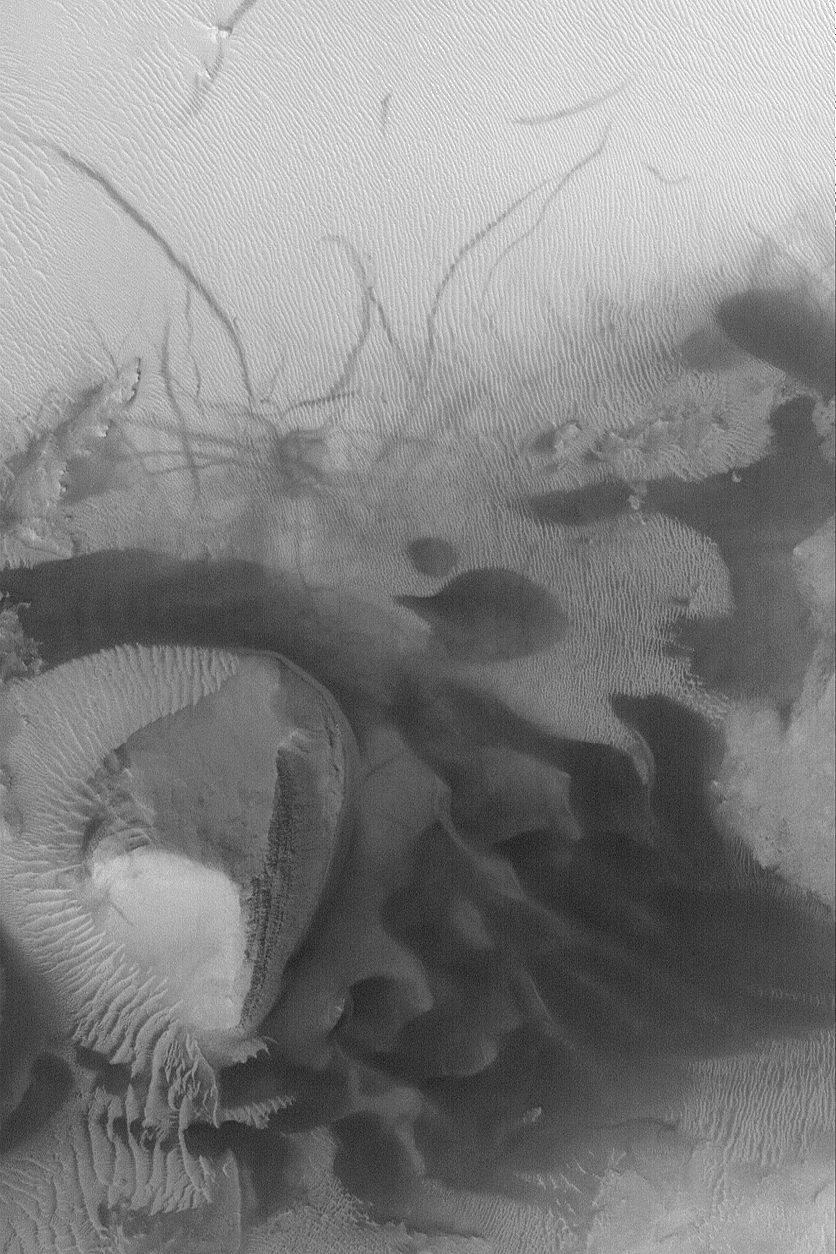

Dunes and Dust Devil Tracks

22 August 2004
This Mars Global Surveyor (MGS) Mars Orbiter Camera (MOC) image shows a suite of dark sand dunes that formed in winds blowing from east (right) to west (left), along with smaller, lighter-toned ripples and many dark dust devil tracks. The dust devil tracks indicate movement from a variety of directions, while the dunes only indicate winds from the east. In the lower left quarter of the image, dune sand has flowed around a layered rock obstacle. This scene is located near 19.9°N, 280.5°W. The image covers an area about 3 km (1.9 mi) across and sunlight illuminates the scene from the lower left.

Credit: NASA/JPL/Malin Space Science Systems